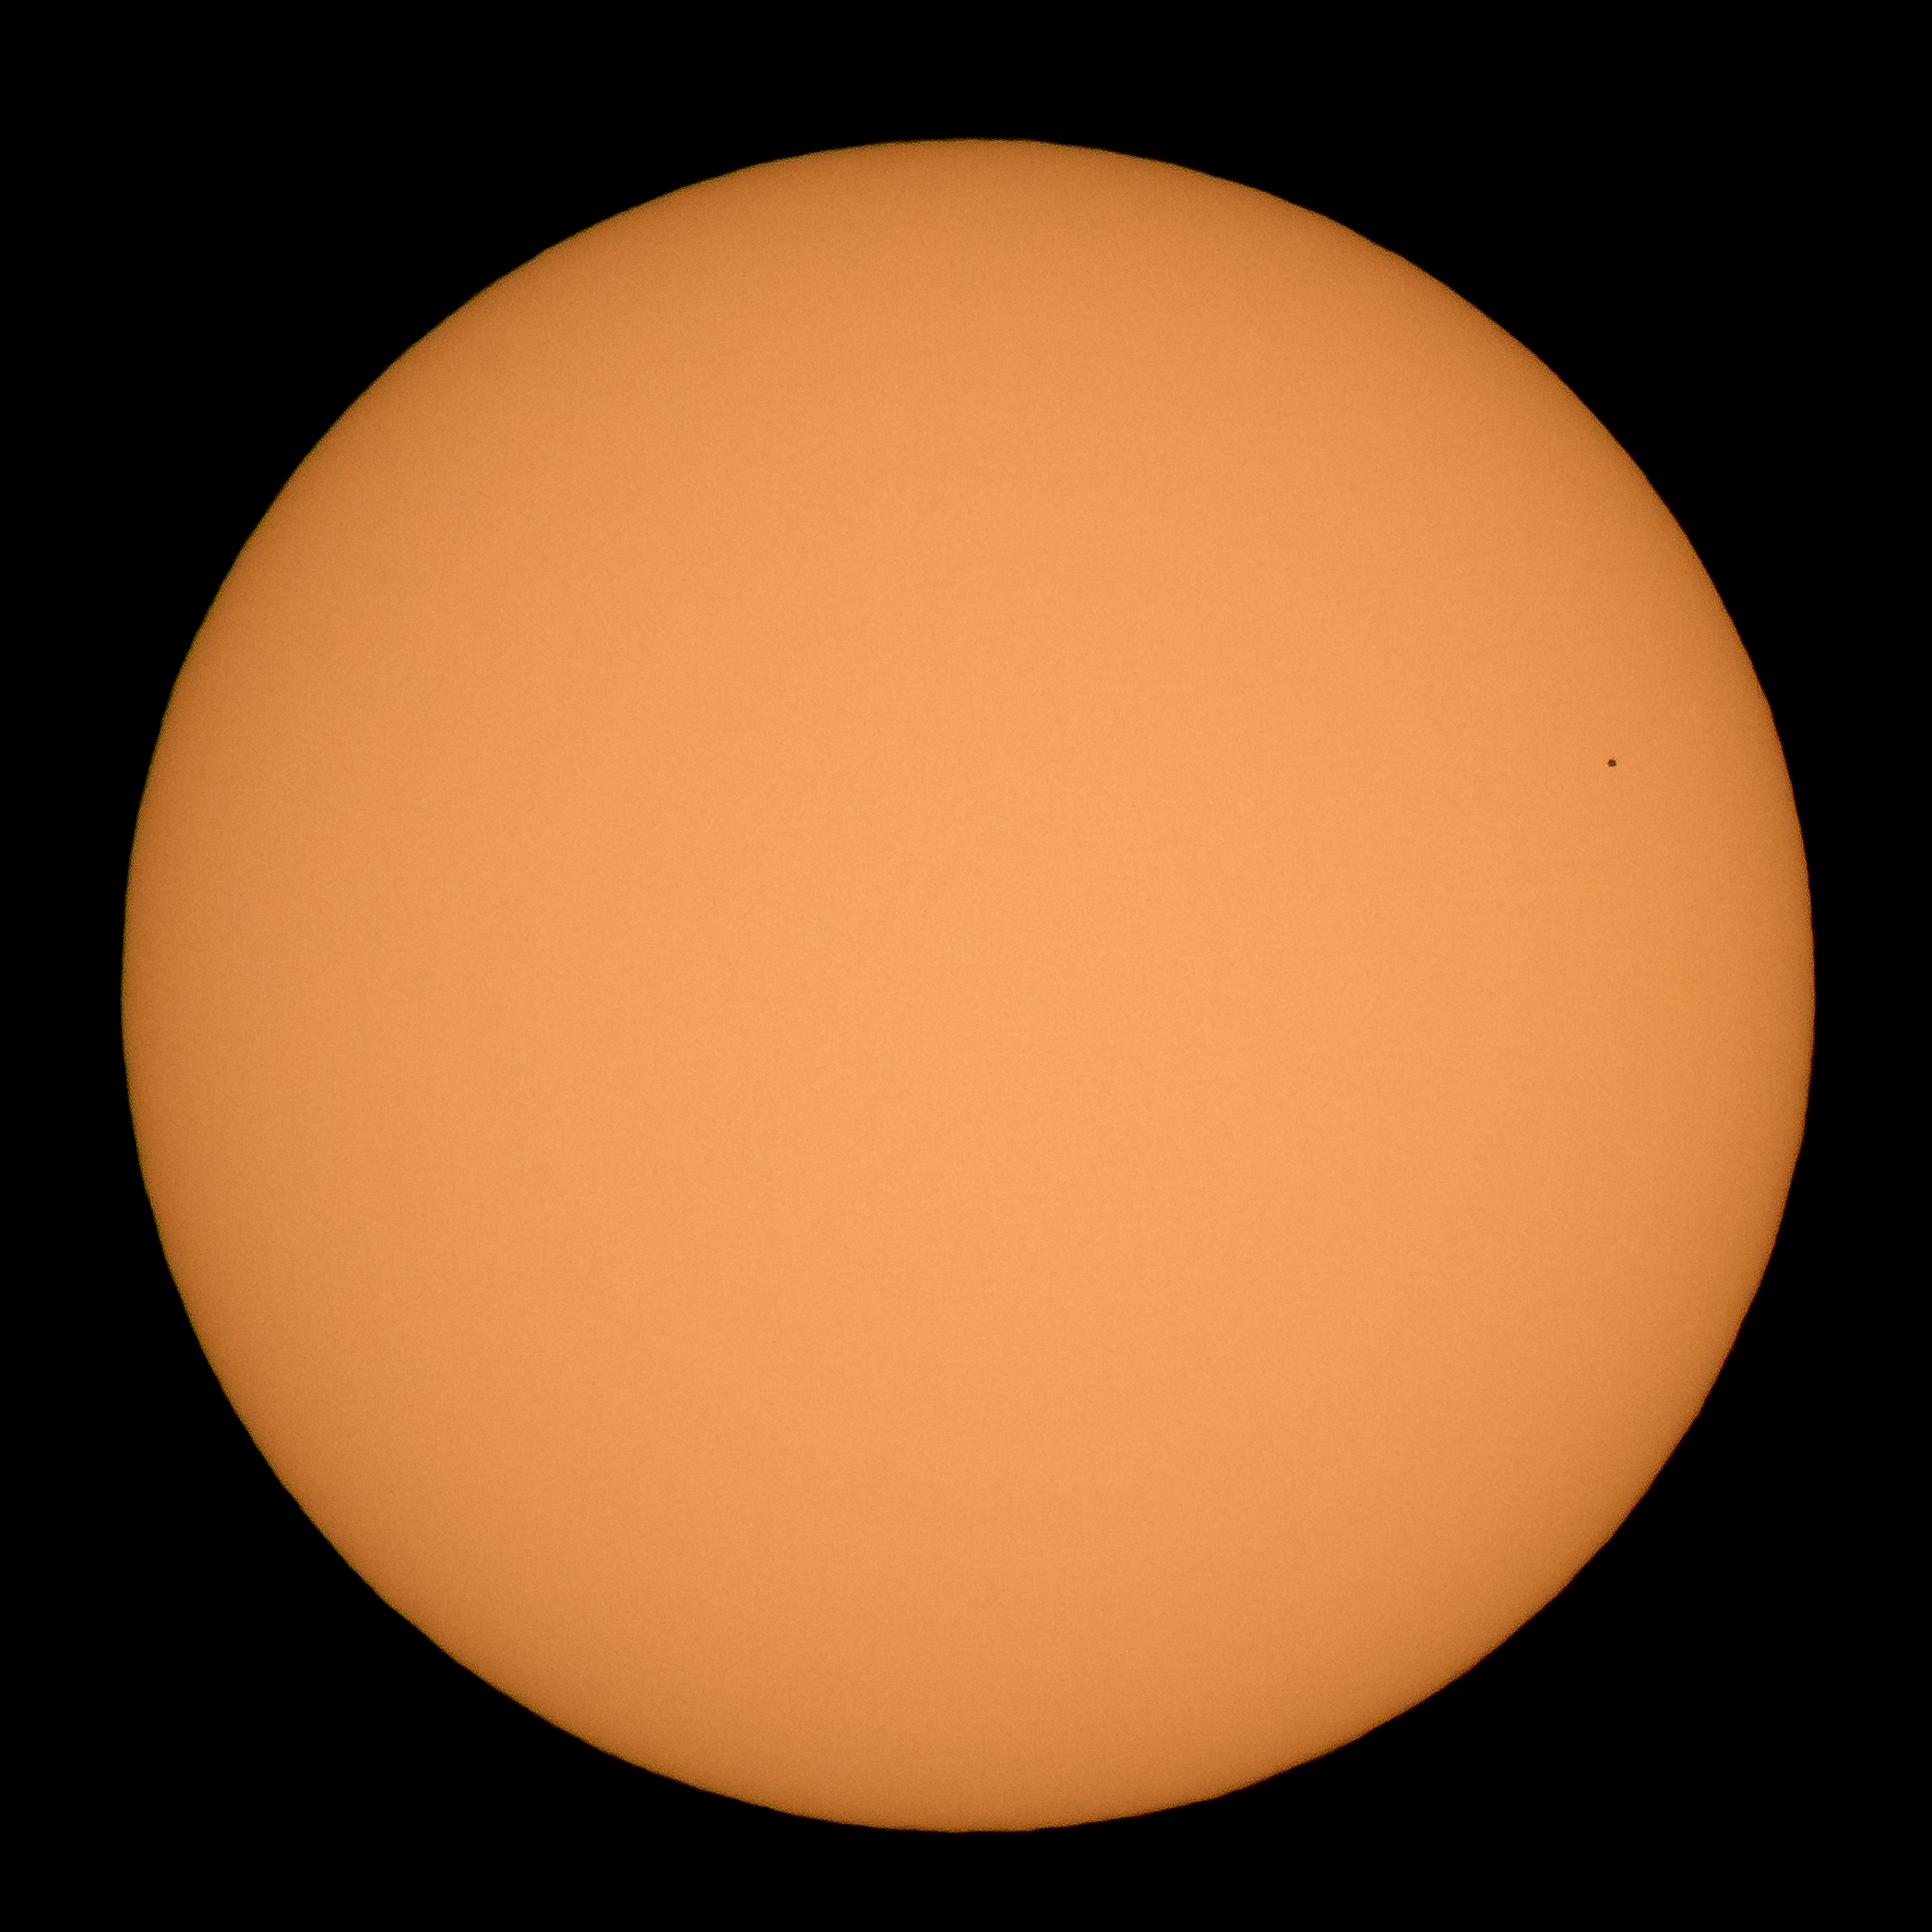

Mercury Solar Transit

The planet Mercury is seen in silhouette as it nearly completes transiting across the face of the Sun, Monday, Nov. 11, 2019, in Arlington, Virginia. Mercury’s last transit was in 2016. the next won't happen again until 2032.

Credit: NASA/Bill Ingalls